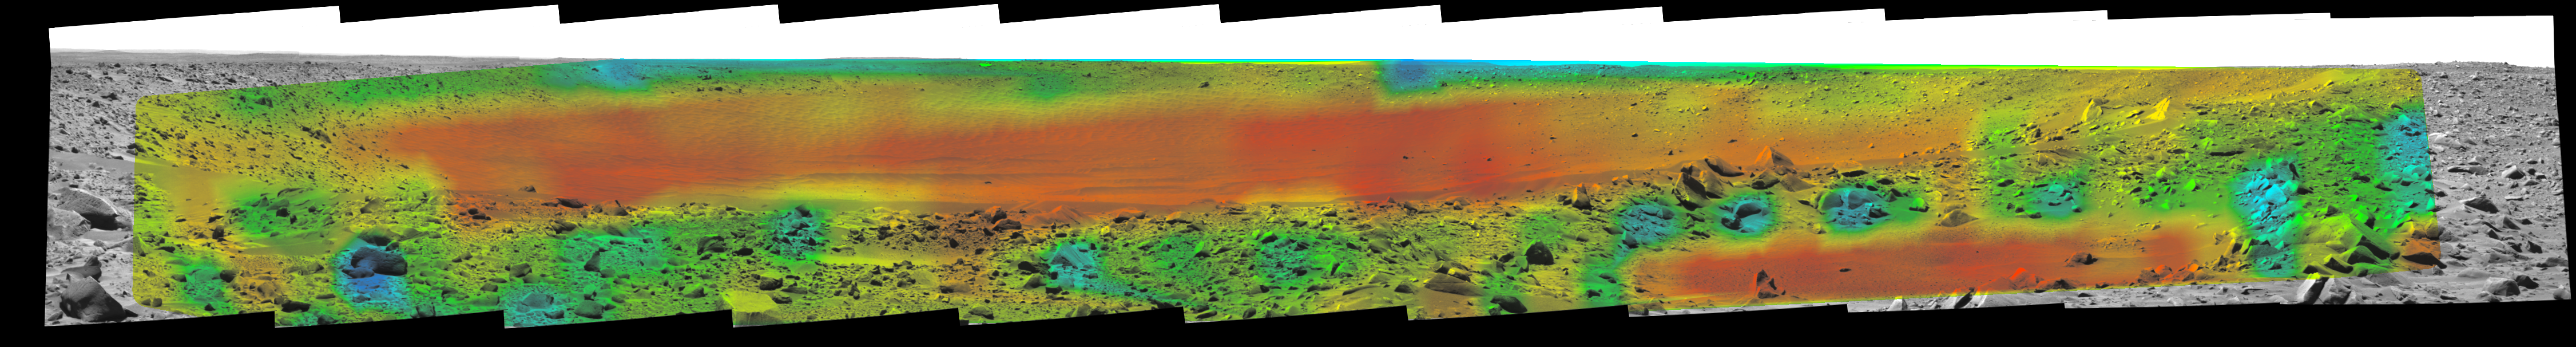

Temperature Map, “Bonneville Crater” (11:49 a.m.)

Rates of change in surface temperatures during a martian day indicate differences in particle size in and near “Bonneville Crater.” This image is the second in a series of five with color-coded temperature information from different times of day. This one is from 11:49 a.m. local solar time at the site where NASA’s Mars Exploration Rover Spirit is exploring Mars. Temperature information from Spirit’s miniature thermal emission spectrometer is overlaid onto a view of the site from Spirit’s panoramic camera.

In this color-coded map, quicker reddening during the day suggests sand or dust. (Red is about 270 Kelvin or 27 degrees Fahrenheit.) An example of this is in the shallow depression in the right foreground. Areas that stay blue longer into the day have larger rocks. (Blue indicates about 230 Kelvin or minus 45 Degrees F.) An example is the rock in the left foreground.

See PIA05927 for a sequence of all five frames.

Credit: NASA/JPL/Cornell/ASU